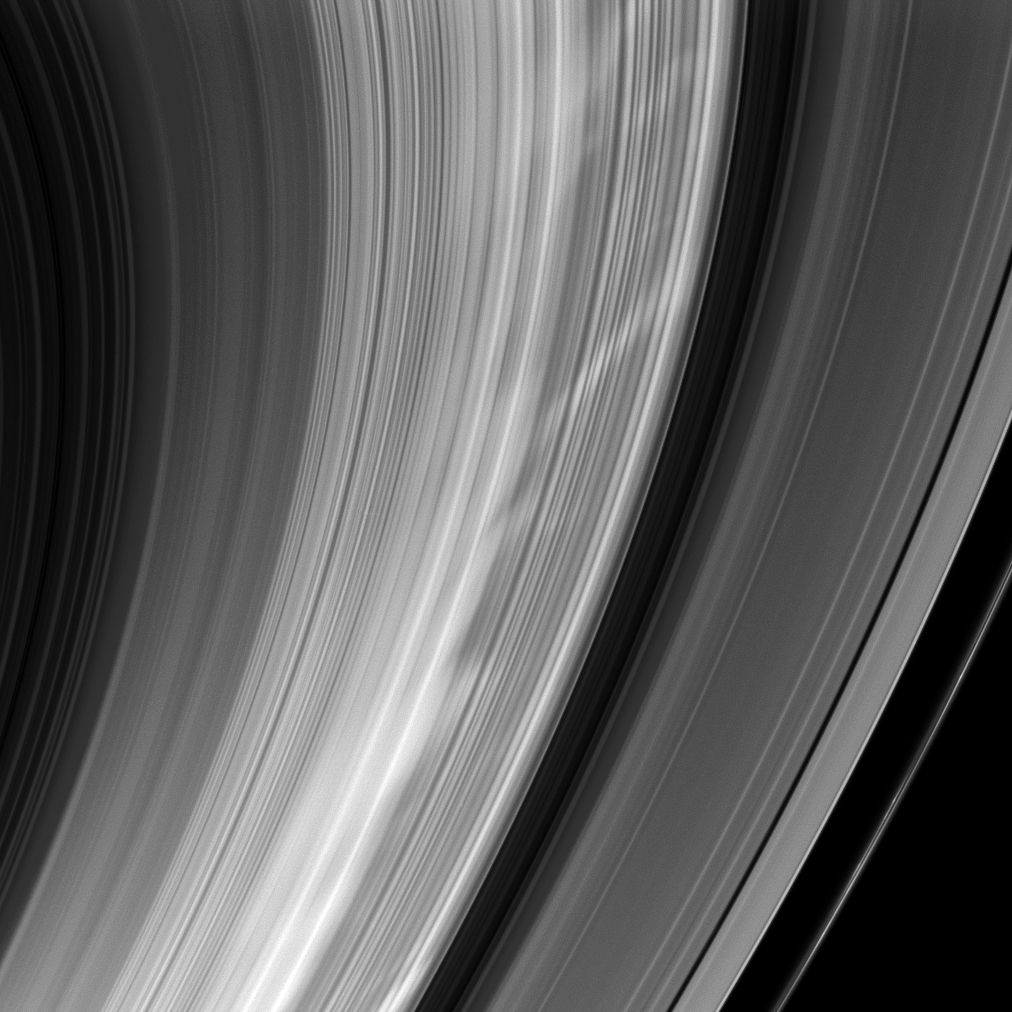

Spokes Comin’ Atcha

As Cassini sped around Saturn, the spacecraft turned to snap this image of bright spokes giving chase around the B ring.

These radial markings are appearing more often as Saturn approaches equinox in August 2009 (see PIA11144).

This view looks toward the sunlit side of the rings from about 31 degrees below the ringplane. The image was taken in visible light with the Cassini spacecraft wide-angle camera on Feb. 2, 2009. The view was acquired at a distance of approximately 578,000 kilometers (359,000 miles) from Saturn and at a Sun-Saturn-spacecraft, or phase, angle of 144 degrees. Image scale is 30 kilometers (20 miles) per pixel.

The Cassini-Huygens mission is a cooperative project of NASA, the European Space Agency and the Italian Space Agency. The Jet Propulsion Laboratory, a division of the California Institute of Technology in Pasadena, manages the mission for NASA’s Science Mission Directorate, Washington, D.C. The Cassini orbiter and its two onboard cameras were designed, developed and assembled at JPL. The imaging operations center is based at the Space Science Institute in Boulder, Colo.

Credit: NASA/JPL/Space Science Institute